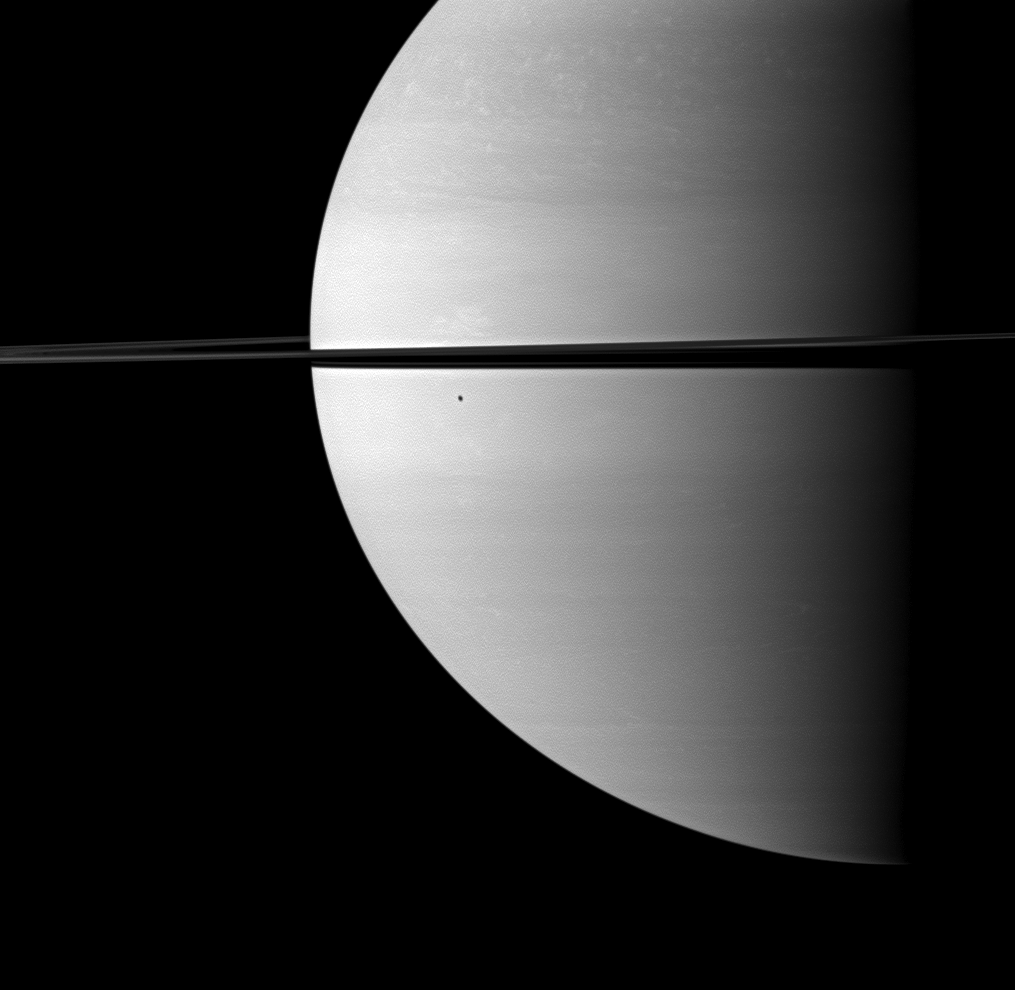

Shadow from Unseen Moon

The shadow of the moon Enceladus darkens a small portion of the swirling clouds on Saturn. Enceladus itself is not visible in this view.

This view looks toward the northern, sunlit side of the rings from just above the ringplane. The image was taken in visible red light with the Cassini spacecraft wide-angle camera on Nov. 24, 2009. The view was acquired at a distance of approximately 1.7 million kilometers (1.1 million miles) from Saturn and at a Sun-Saturn-spacecraft, or phase, angle of 86 degrees. Image scale is 98 kilometers (61 miles) per pixel.

The Cassini-Huygens mission is a cooperative project of NASA, the European Space Agency and the Italian Space Agency. The Jet Propulsion Laboratory, a division of the California Institute of Technology in Pasadena, manages the mission for NASA’s Science Mission Directorate, Washington, D.C. The Cassini orbiter and its two onboard cameras were designed, developed and assembled at JPL. The imaging operations center is based at the Space Science Institute in Boulder, Colo.

Credit: NASA/JPL/Space Science Institute